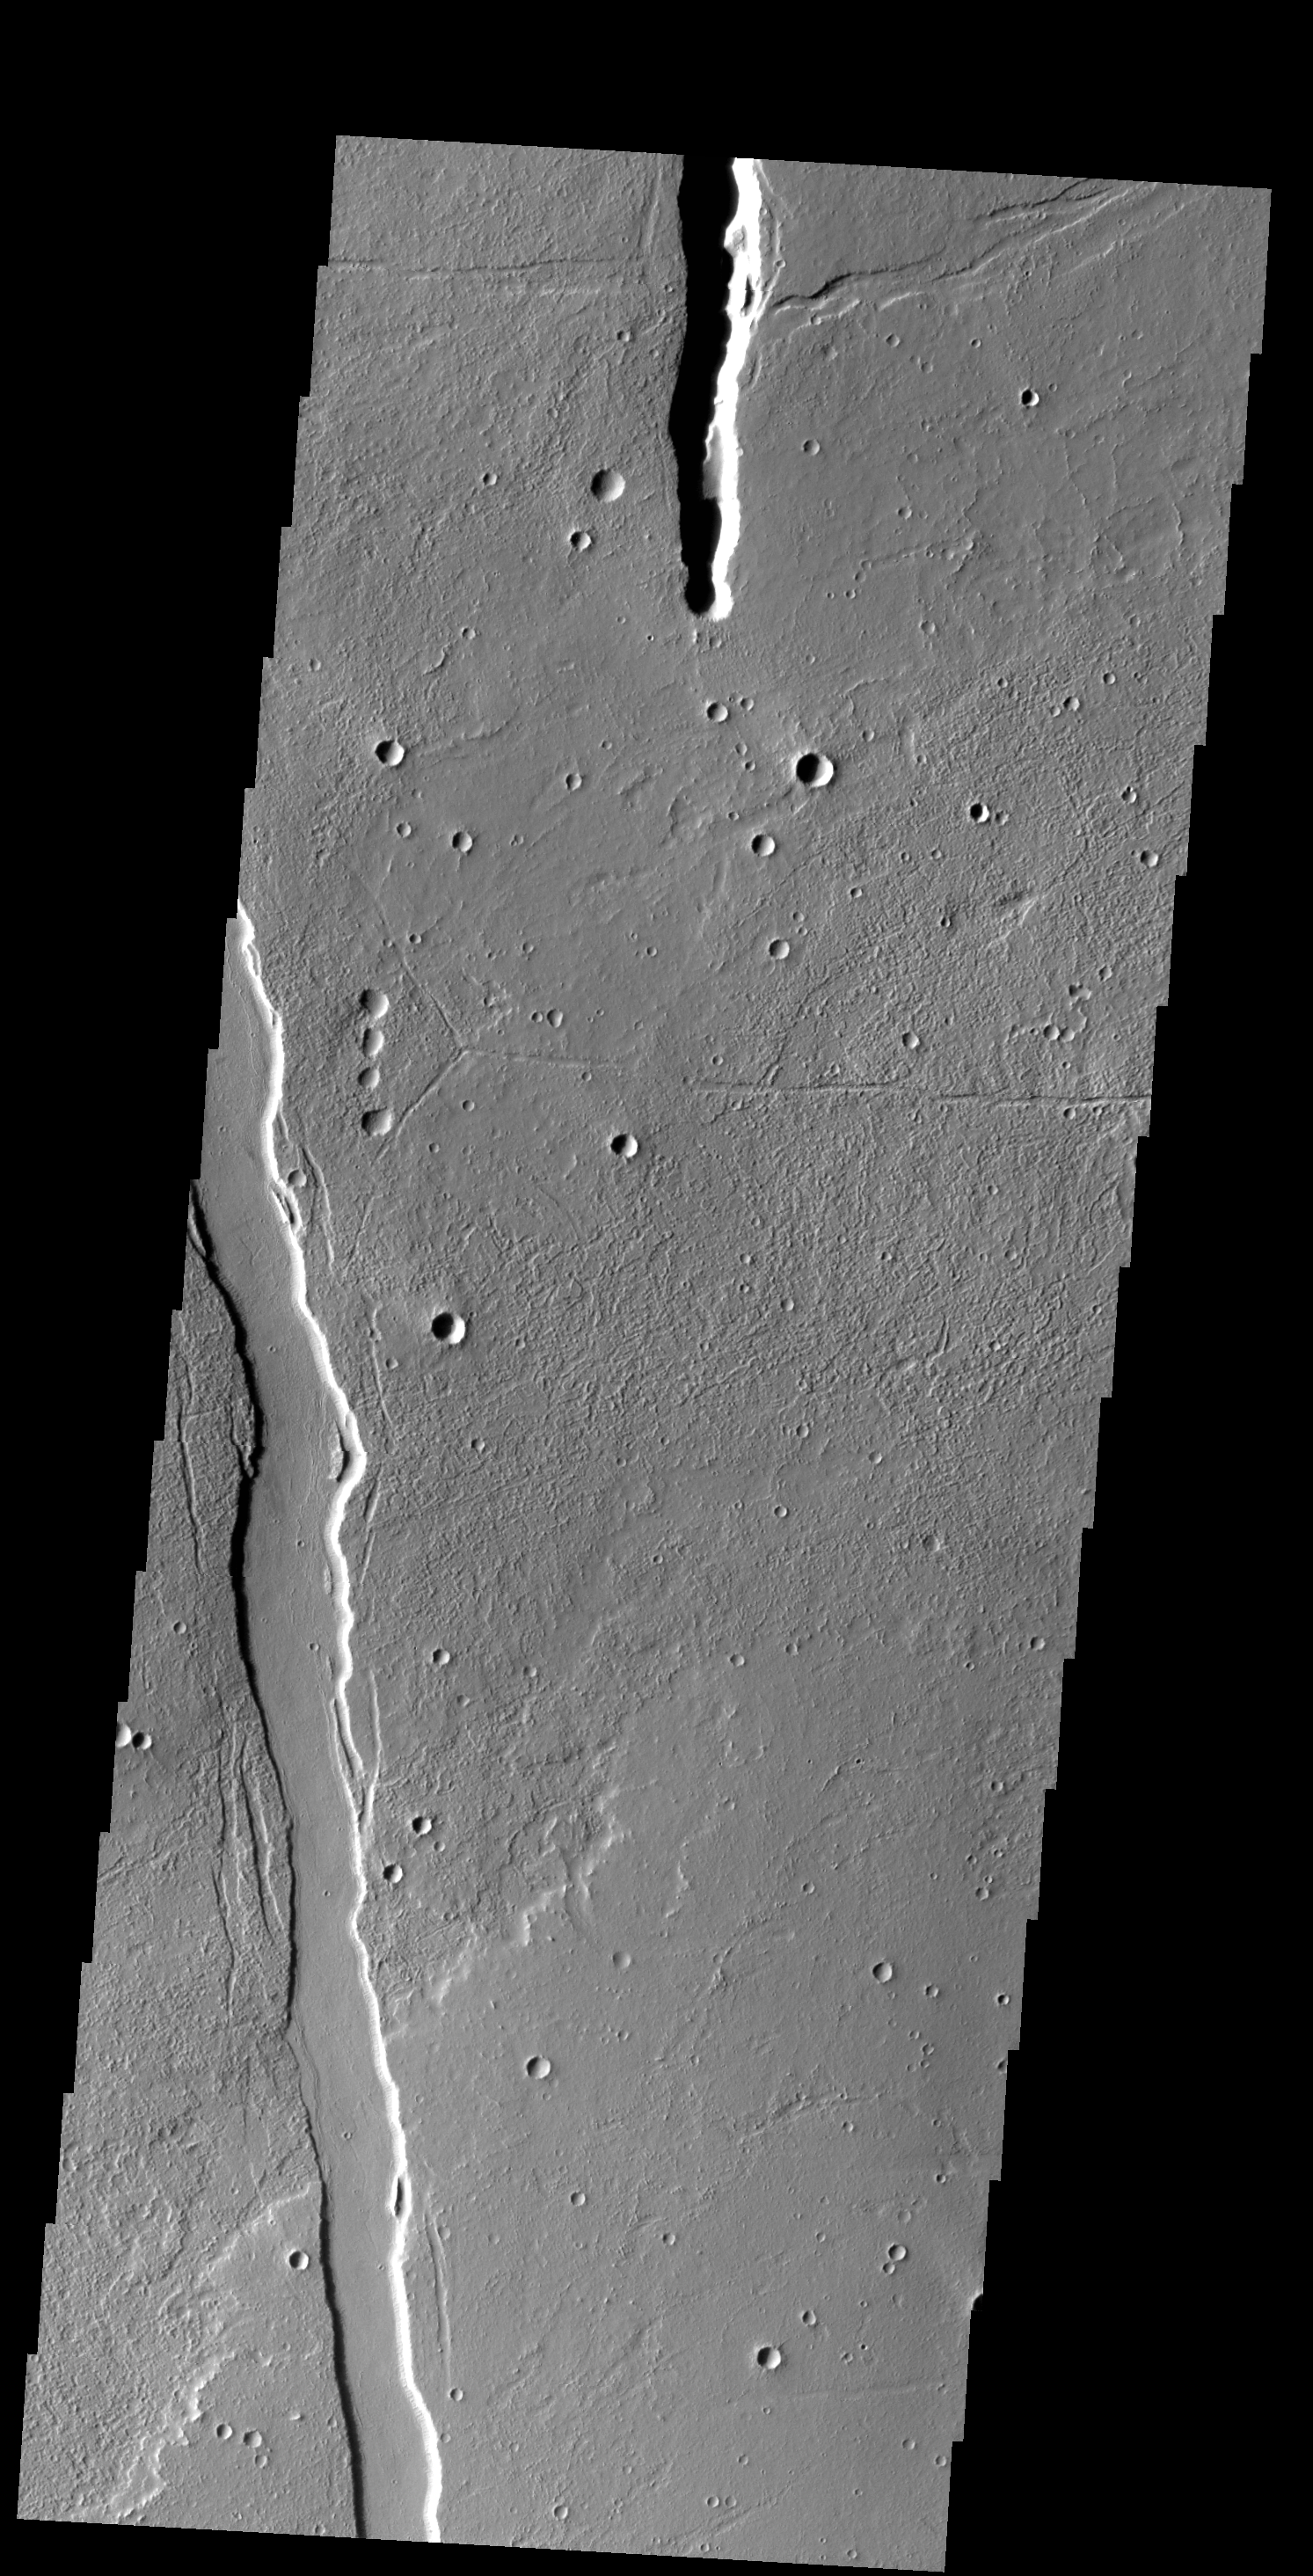

Cyane Fossae

The linear depressions in this VIS image are called graben. Graben are bounded on both sides by faults, and the central material has shifted downward between the faults. Cyane Fossae are near Alba Mons.

Credit: NASA/JPL-Caltech/ASU